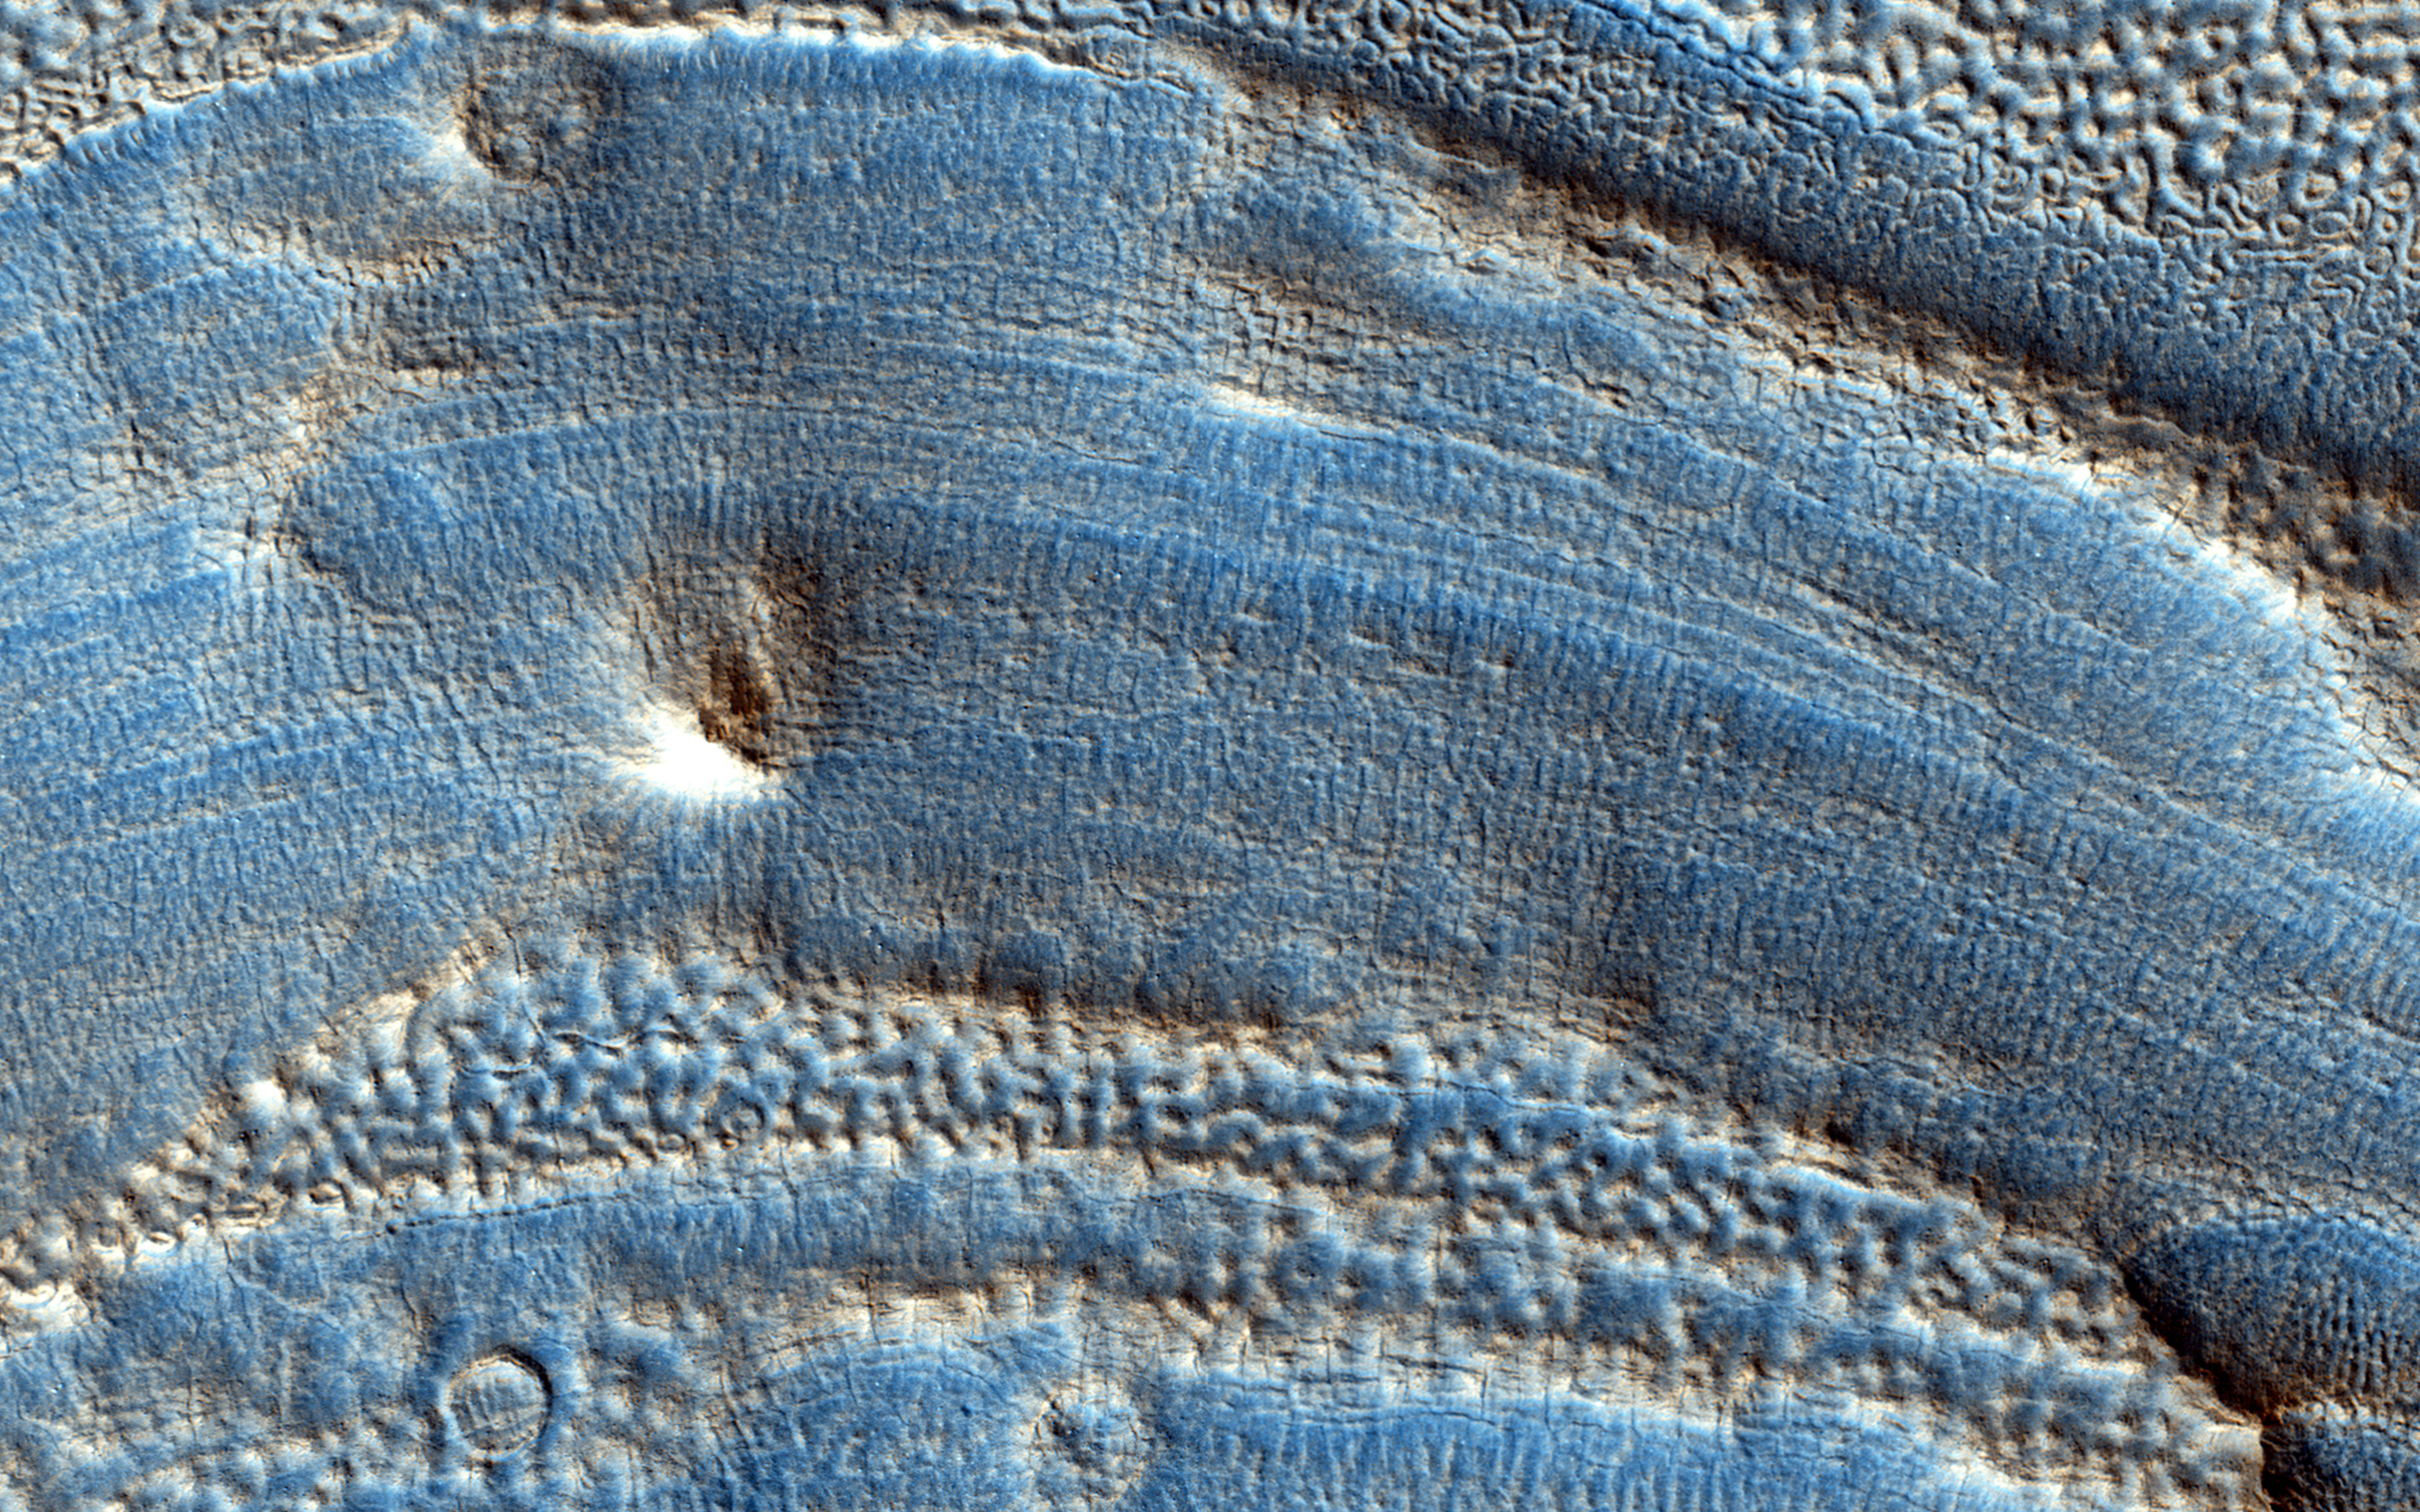

Ice Deposition and Loss in an Impact Crater in Utopia Basin

This image spans from wall to wall across the center area of an impact crater. From what we see, a lot has happened to modify the appearance of the crater since it was formed, and this subsequent activity is the main interest of this observation.

First, the crater is no longer deep and bowl like: it is shallow and generally flat across its interior, indicating it has been filled with material. The small-scale relief features of this filled surface give clues as to what has happened. The parallel wavy ridges suggest that the material was able to move and flow, perhaps in several successive stages, and likely due to the presence of ice in the ground.

The fine scale pits and larger scale depressions suggest that more recently some of this ice may have disappeared by sublimating (changing from a solid directly to a gas) into the atmosphere, therefore deflating the surface. This story of deposition and loss of ice-rich material, possibly occurring over several cycles over the recent part of Mars’ history (or longer, and possibly continuing today), is consistent with similar features in the broader region of the Utopia Basin.

HiRISE is one of six instruments on NASA’s Mars Reconnaissance Orbiter. The University of Arizona, Tucson, operates the orbiter’s HiRISE camera, which was built by Ball Aerospace & Technologies Corp., Boulder, Colo. NASA’s Jet Propulsion Laboratory, a division of the California Institute of Technology in Pasadena, manages the Mars Reconnaissance Orbiter Project for the NASA Science Mission Directorate, Washington.

Credit: NASA/JPL-Caltech/Univ. of Arizona